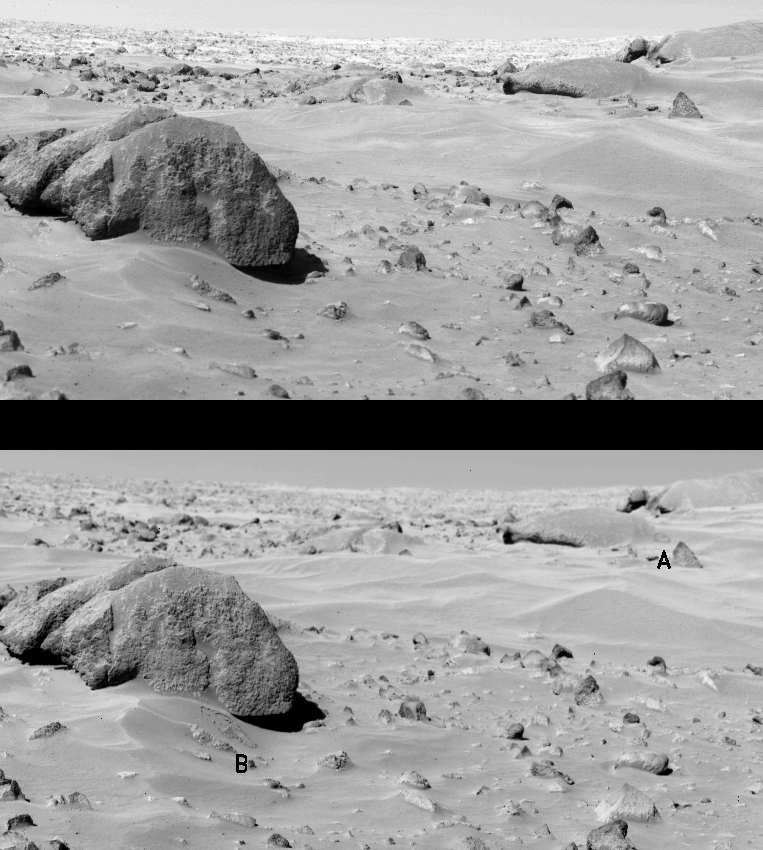

Surface Changes in Chryse Planitia

At the conclusion of the Viking Continuation Mission (May to November, 1978), all four cameras on the Viking Landers – two on each spacecraft – continued to function normally. During the two and one-half years since the landers touched down on Mars, images totaled 2,255 for Viking Lander 1 and 2,016 for Viking Lander 2. The surface around the landers was completely photographed by the end of 1976; subsequent images acquired during 1977-1978 have concentrated on searching for changes in the scene – changes which can be used to infer both the types of erosive processes which modify the landscape around the landers and the rates at which these processes may occur. The major surface changes have included the water-ice snow seen by Lander 2 during the winter at Utopia Planitia, and a thin dust layer deposited at both sites during the dust storms of 1977. The most recently identified change occurred at Chryse Planitia between VL-1 sols 767 (Sept. 16, 1978) and 771 (Sept. 20, 1978) as seen in the lower photo. Picture at top, selected to show similar lighting conditions, was taken during sol 25 (August 15, 1976). The change (A) appears as a small circle-like formation on the side of a drift in the lee, or downwind, side of Whale Rock. This is believed to have been a small-scale landslide of an unstable dust layer which had accumulated behind the rock. Interpretation of this feature would be difficult without an earlier change (B) near Big Joe, a slump which occurred between sols 74 and 183. The new slump is approximately 25- 35 meters from the lander, and just under a meter across. The slumping probably was initiated by the daily heating and cooling of the surface by solar radiation. More importantly, it is now believed that, based on the repeated occurrence of such slumping features, a dust layer which overlies the surface may in fact be redistributed fairly regularly during periods of high wind activity. There are no obvious indications of fossil slump features, therefore similar features must be destroyed on a regular basis. After the end of February, when Viking operations essentially terminate, Lander 1 will continue preselected observations over a period of possibly up to 10 years, following the instructions stored in its computer memory. Earth commands will be required only to initiate data transmission to Earth. During this time, it is now anticipated that one of the yearly planetwide global dust storms may reach an intensity necessary to shift the dust cover around the lander significantly.

Credit: NASA/JPL